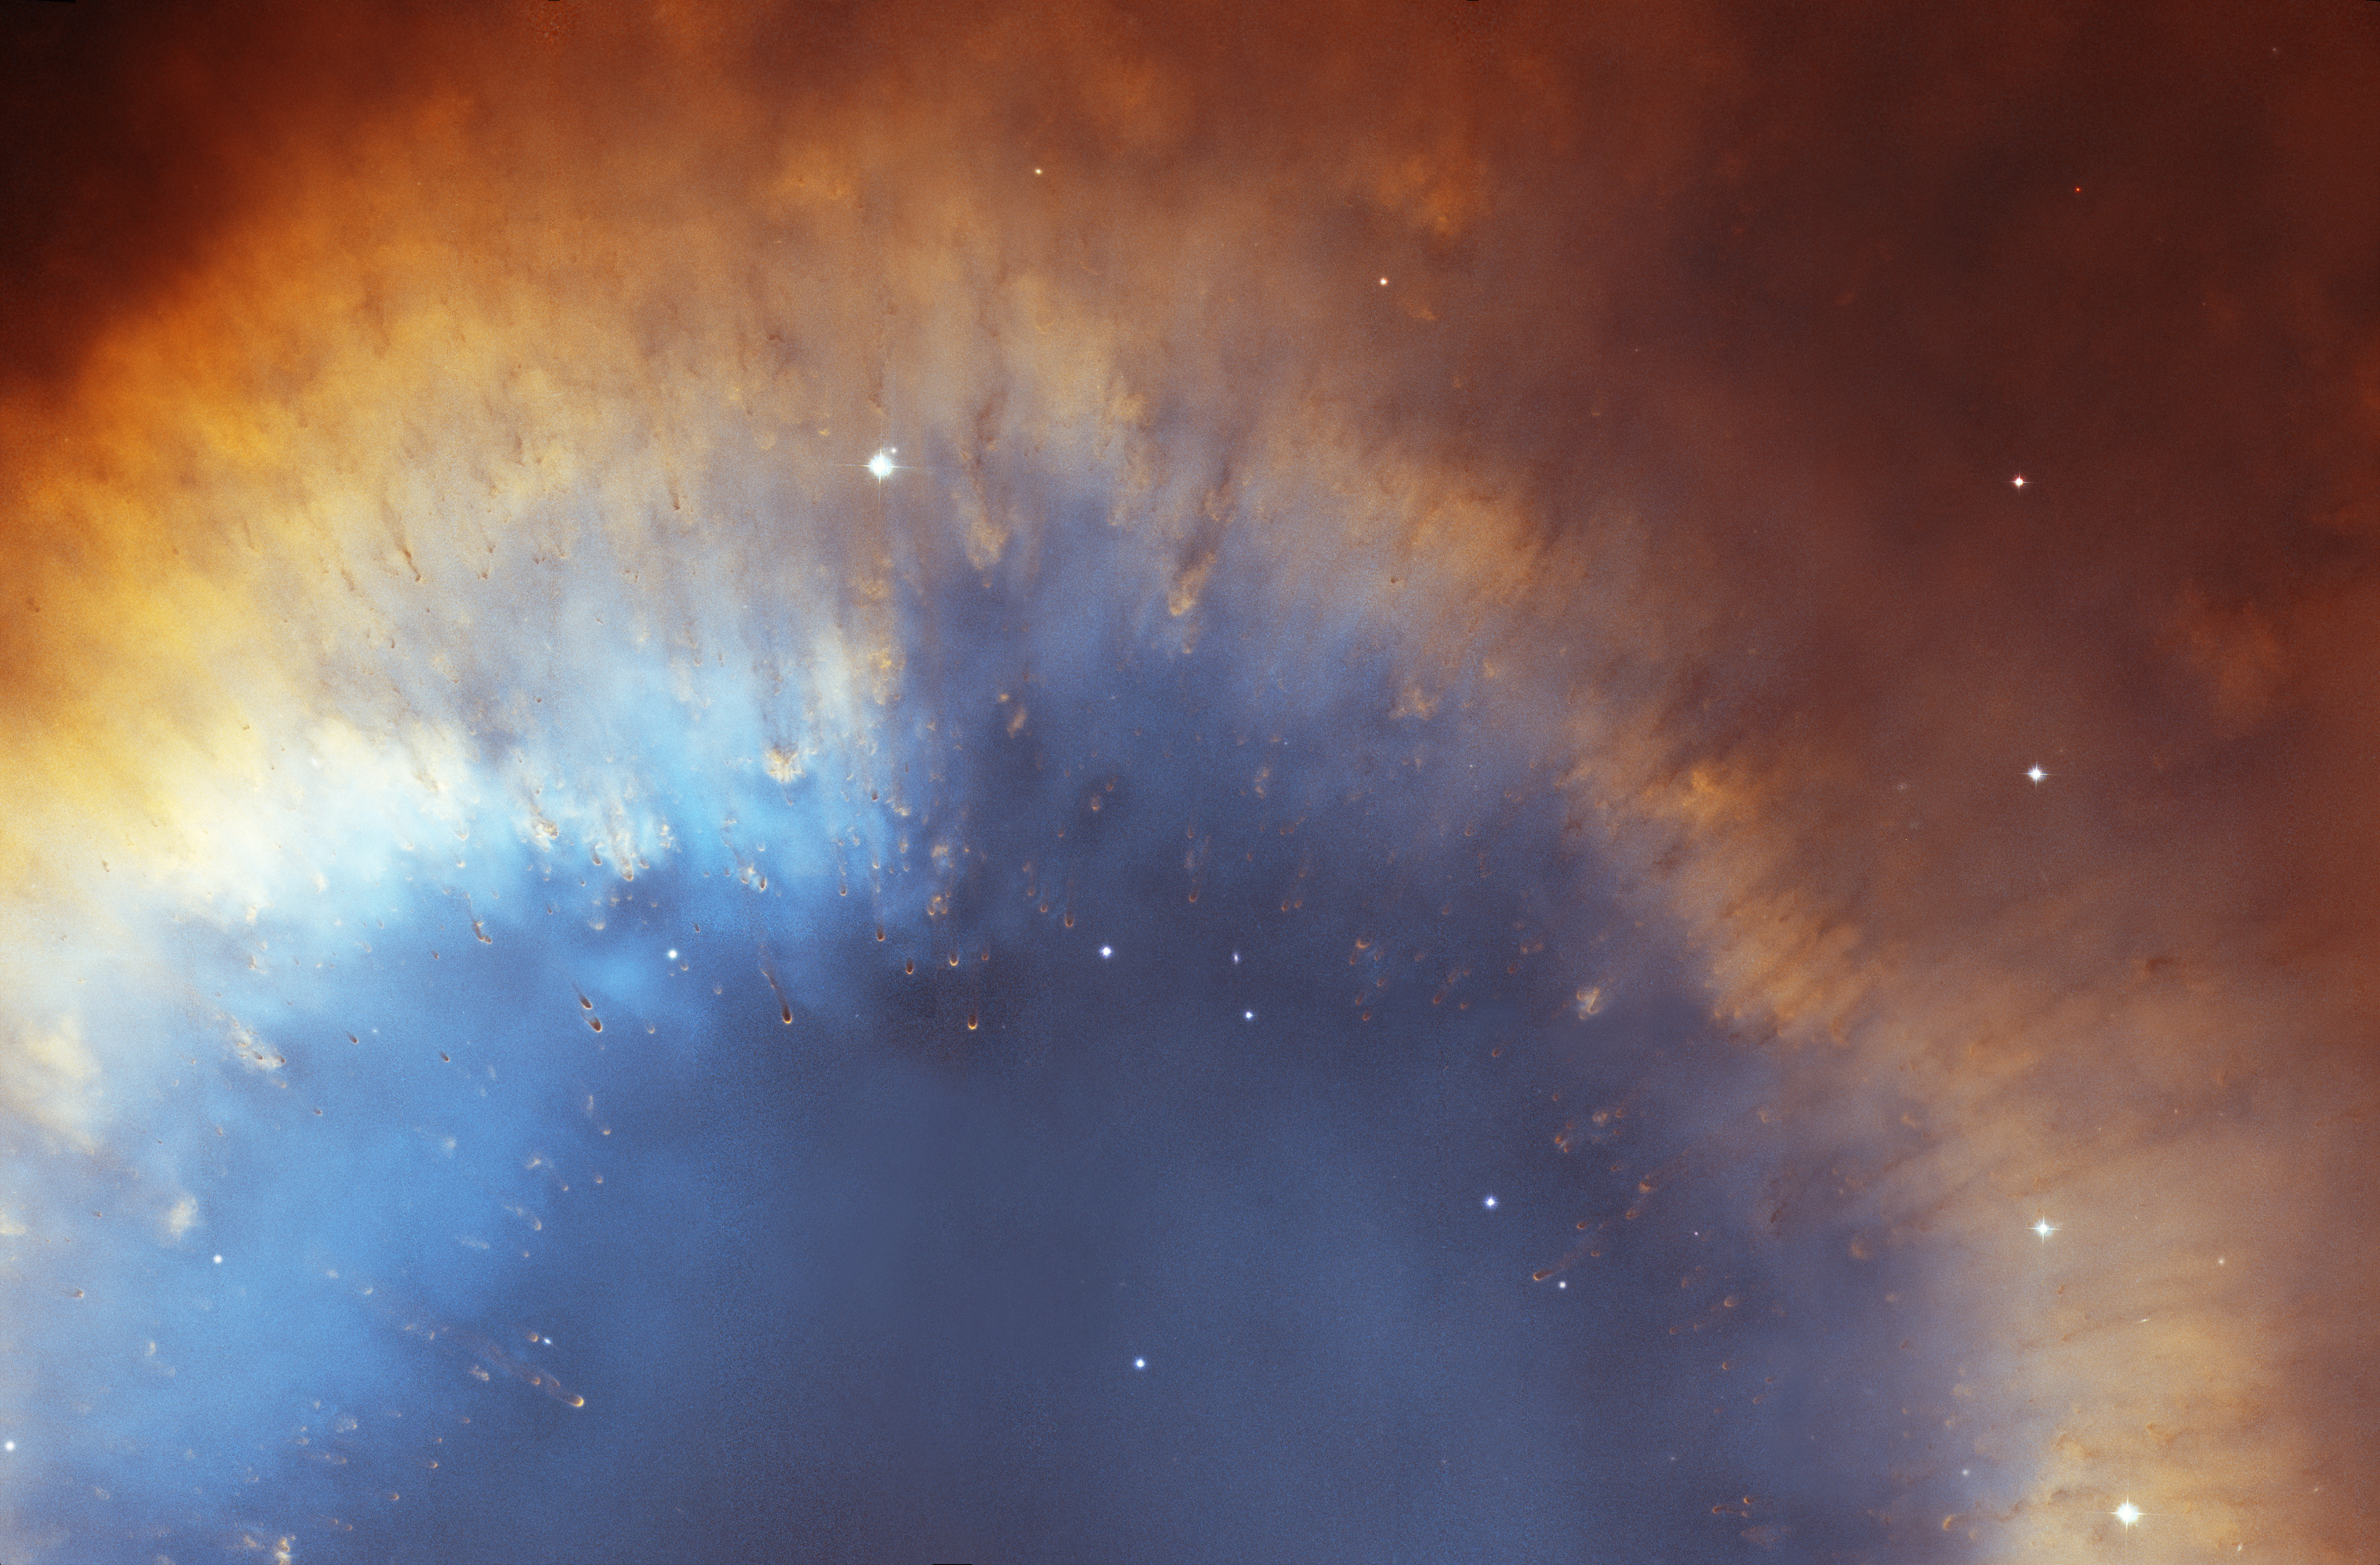

Comet-like Filaments Along the Inner Rim of the Helix Nebula’s Gas Ring

This cropped version of the Helix Nebula mosaic shows cometary-filaments embedded along a portion of the inner rim of the nebula's red and blue gas ring. At a distance of 650 light-years, the Helix is one of the nearest planetary nebulae to Earth.

The composite picture is a seamless blend of ultra-sharp NASA Hubble Space Telescope (HST) Advanced Camera for Surveys images combined with the wide view of the Mosaic Camera on the National Science Foundation's 0.9-meter telescope at Kitt Peak National Observatory, part of the National Optical Astronomy Observatory, near Tucson, Ariz. Astronomers at the Space Telescope Science Institute (STScI) assembled the images into a mosaic. The mosaic was blended with a wider photograph taken by the Mosaic Camera.

Credit: NASA, NOAO, ESA, the Hubble Helix Nebula Team, M. Meixner (STScI), and T.A. Rector (NRAO).